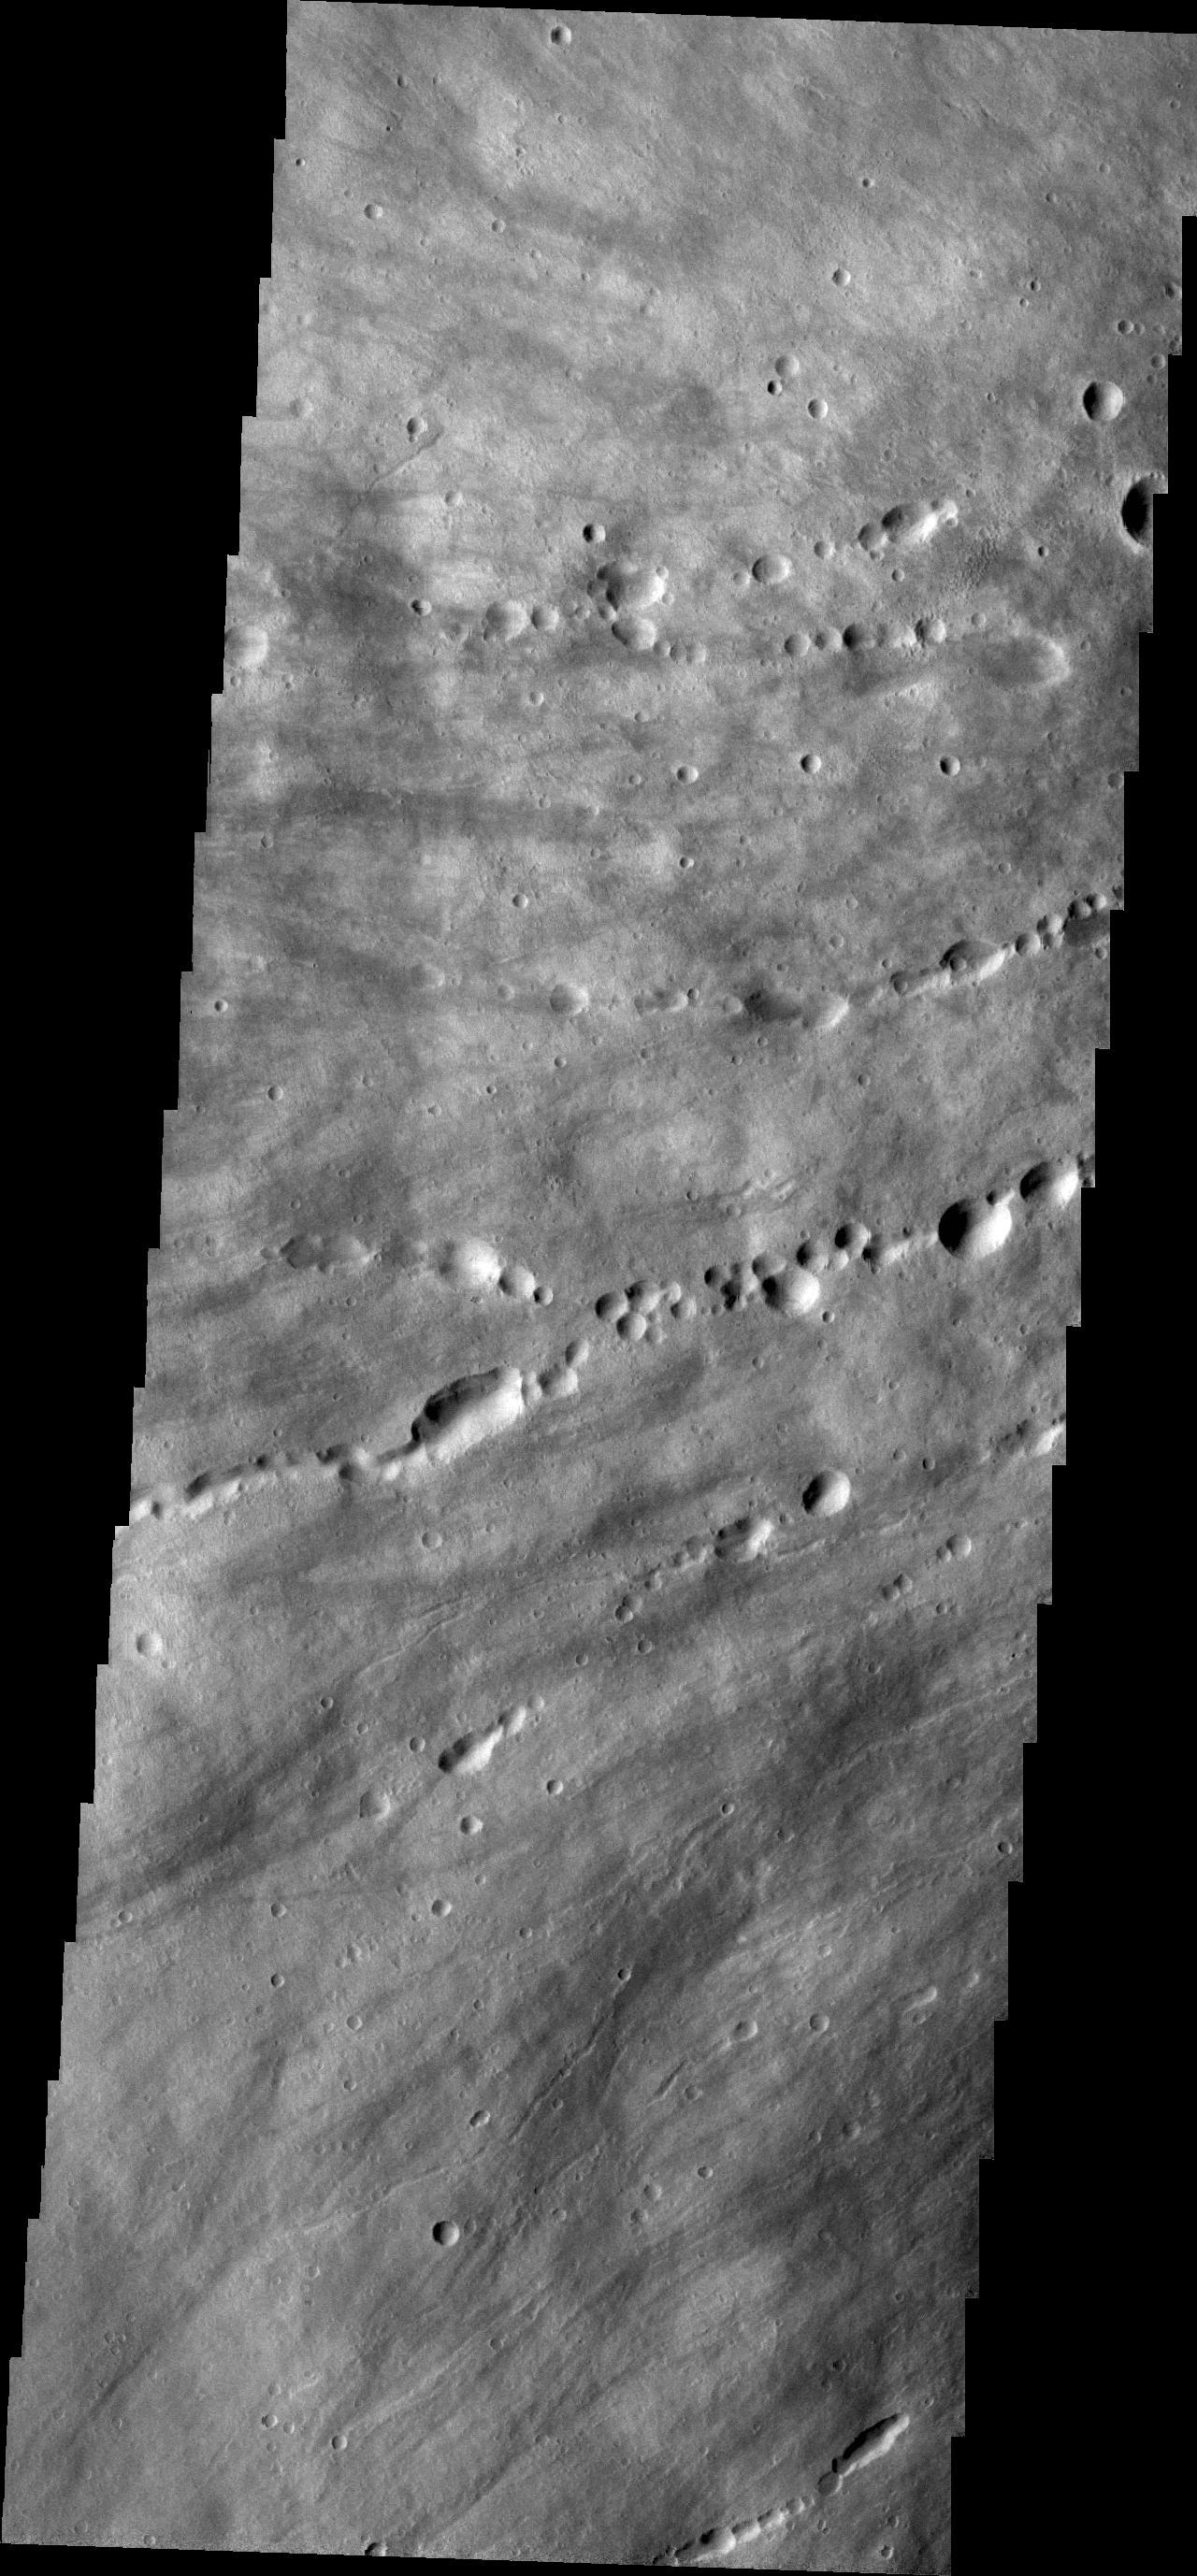

Elysium Mons

This VIS image shows the western flank of Elysium Mons.

Credit: NASA/JPL/ASU